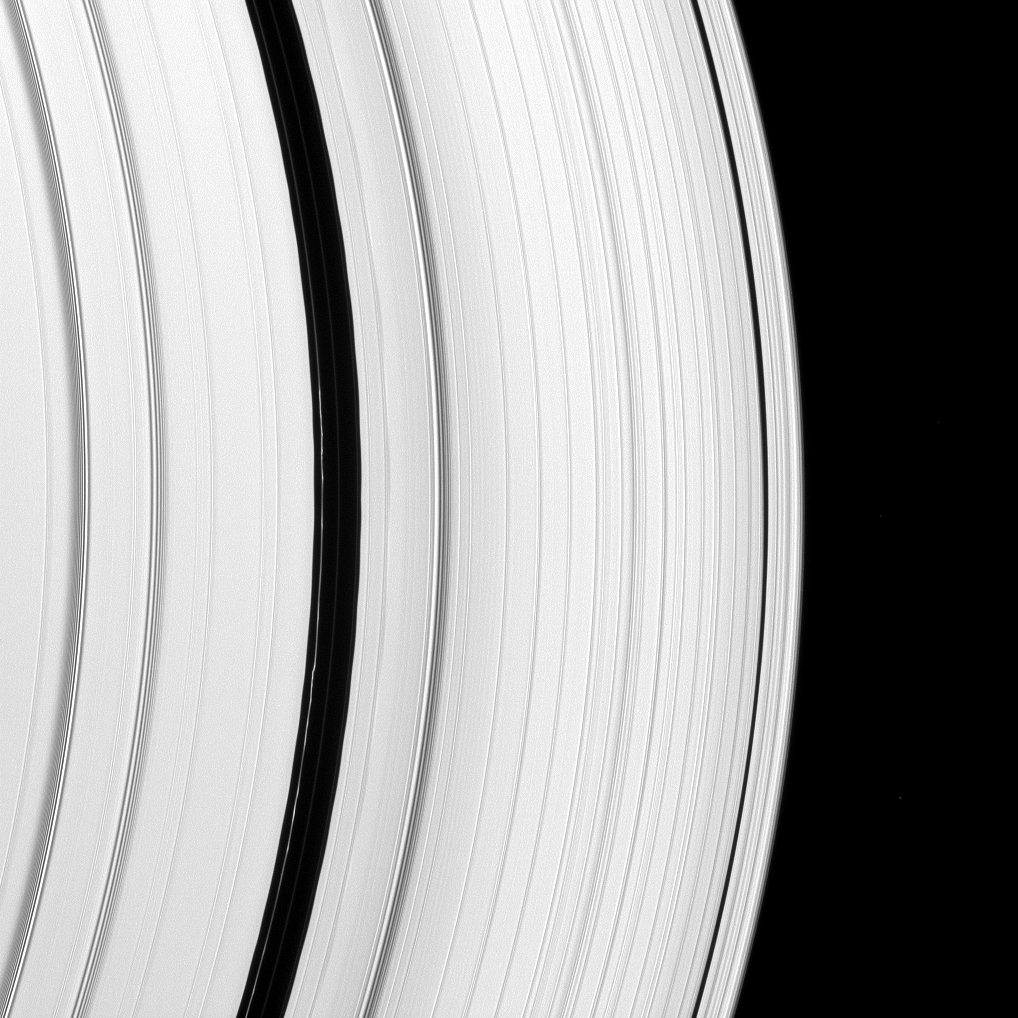

God of Shepherds and Flocks

The Encke Gap moon, Pan, has left its mark on a scalloped ringlet of the Encke Gap. The moon creates these perturbations as it sweeps through the 325-kilometer (200-mile) gap in the A ring.

Three diffuse ringlets reside in the Encke Gap: the bright one on the left of the gap, a faint one in the middle and a very faint one on the right side of the gap where the A ring begins again.

This view looks toward the unilluminated side of the rings from about 17 degrees above the ringplane. The image was taken in green light with the Cassini spacecraft narrow-angle camera on Jan. 10, 2009. The view was acquired at a distance of approximately 1.1 million kilometers (680,000 miles) from Saturn and at a Sun-Saturn-spacecraft, or phase, angle of 28 degrees. Image scale is 7 kilometers (about 4 miles) per pixel.

The Cassini-Huygens mission is a cooperative project of NASA, the European Space Agency and the Italian Space Agency. The Jet Propulsion Laboratory, a division of the California Institute of Technology in Pasadena, manages the mission for NASA’s Science Mission Directorate, Washington, D.C. The Cassini orbiter and its two onboard cameras were designed, developed and assembled at JPL. The imaging operations center is based at the Space Science Institute in Boulder, Colo.

Credit: NASA/JPL/Space Science Institute